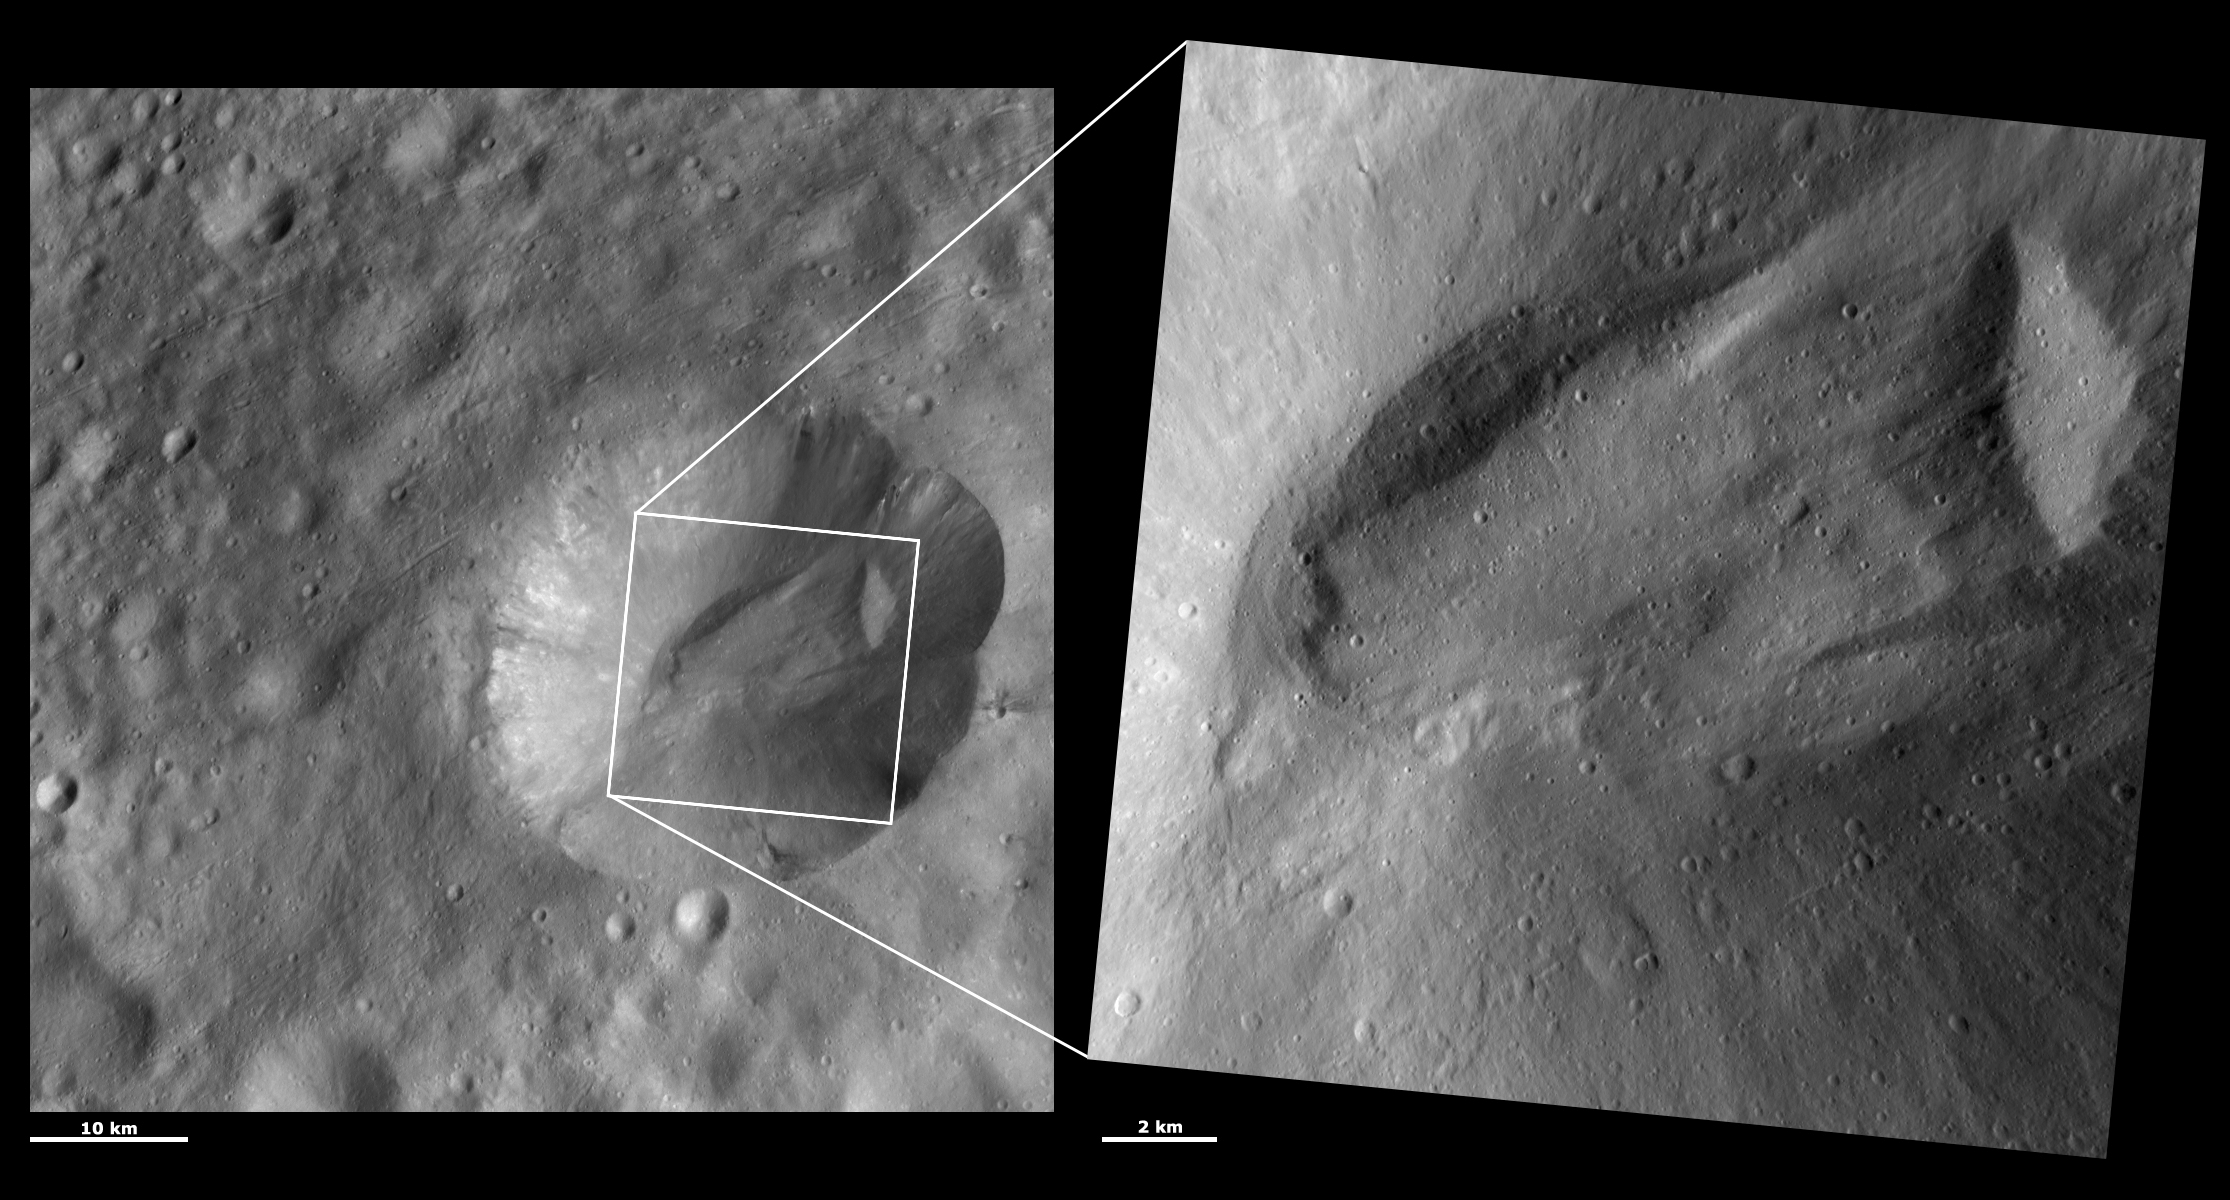

HAMO and LAMO Images of Octavia Crater

These Dawn framing camera (FC) images of Vesta show Octavia crater at both HAMO (high-altitude mapping orbit) and LAMO (low-altitude mapping orbit) resolutions. The left image is the HAMO image and the right image is the LAMO image. Octavia is the crater on which the LAMO image is positioned. The LAMO image is approximately three times better spatial resolution than the HAMO image. In images with higher spatial resolutions smaller objects can be better distinguished. In the LAMO image the detail of the large slump of material within Octavia can be seen. It looks remarkably like a terrestrial landslide: the rounded end of the landslide, named the toe, is in the left side of the image and a block of slumped material near the beginning of the landslide, named the head, is in the right side of the image. The scarp from which the material originated is the concave area in the HAMO image to the top right of the LAMO box.

These images are located in Vesta’s Marcia quadrangle, a few degrees below Vesta’s equator. NASA’s Dawn spacecraft obtained the left image with its framing camera on Oct. 14, 2011. This image was taken through the camera’s clear filter. The distance to the surface of Vesta is 700 kilometers (435 miles) and the image has a resolution of about 63 meters (207 feet) per pixel. This image was acquired during the HAMO (high-altitude mapping orbit) phase of the mission. NASA’s Dawn spacecraft obtained the right image with its framing camera on Dec. 29, 2011. This image was taken through the camera’s clear filter. The distance to the surface of Vesta is 272 kilometers (169 miles) and the image has a resolution of about 19 meters (62 feet) per pixel. This image was acquired during the LAMO (low-altitude mapping orbit) phase of the mission.

The Dawn mission to Vesta and Ceres is managed by NASA’s Jet Propulsion Laboratory, a division of the California Institute of Technology in Pasadena, for NASA’s Science Mission Directorate, Washington D.C. UCLA is responsible for overall Dawn mission science. The Dawn framing cameras have been developed and built under the leadership of the Max Planck Institute for Solar System Research, Katlenburg-Lindau, Germany, with significant contributions by DLR German Aerospace Center, Institute of Planetary Research, Berlin, and in coordination with the Institute of Computer and Communication Network Engineering, Braunschweig. The framing camera project is funded by the Max Planck Society, DLR, and NASA/JPL.

Credit: NASA/JPL-Caltech/UCLA/MPS/DLR/IDA